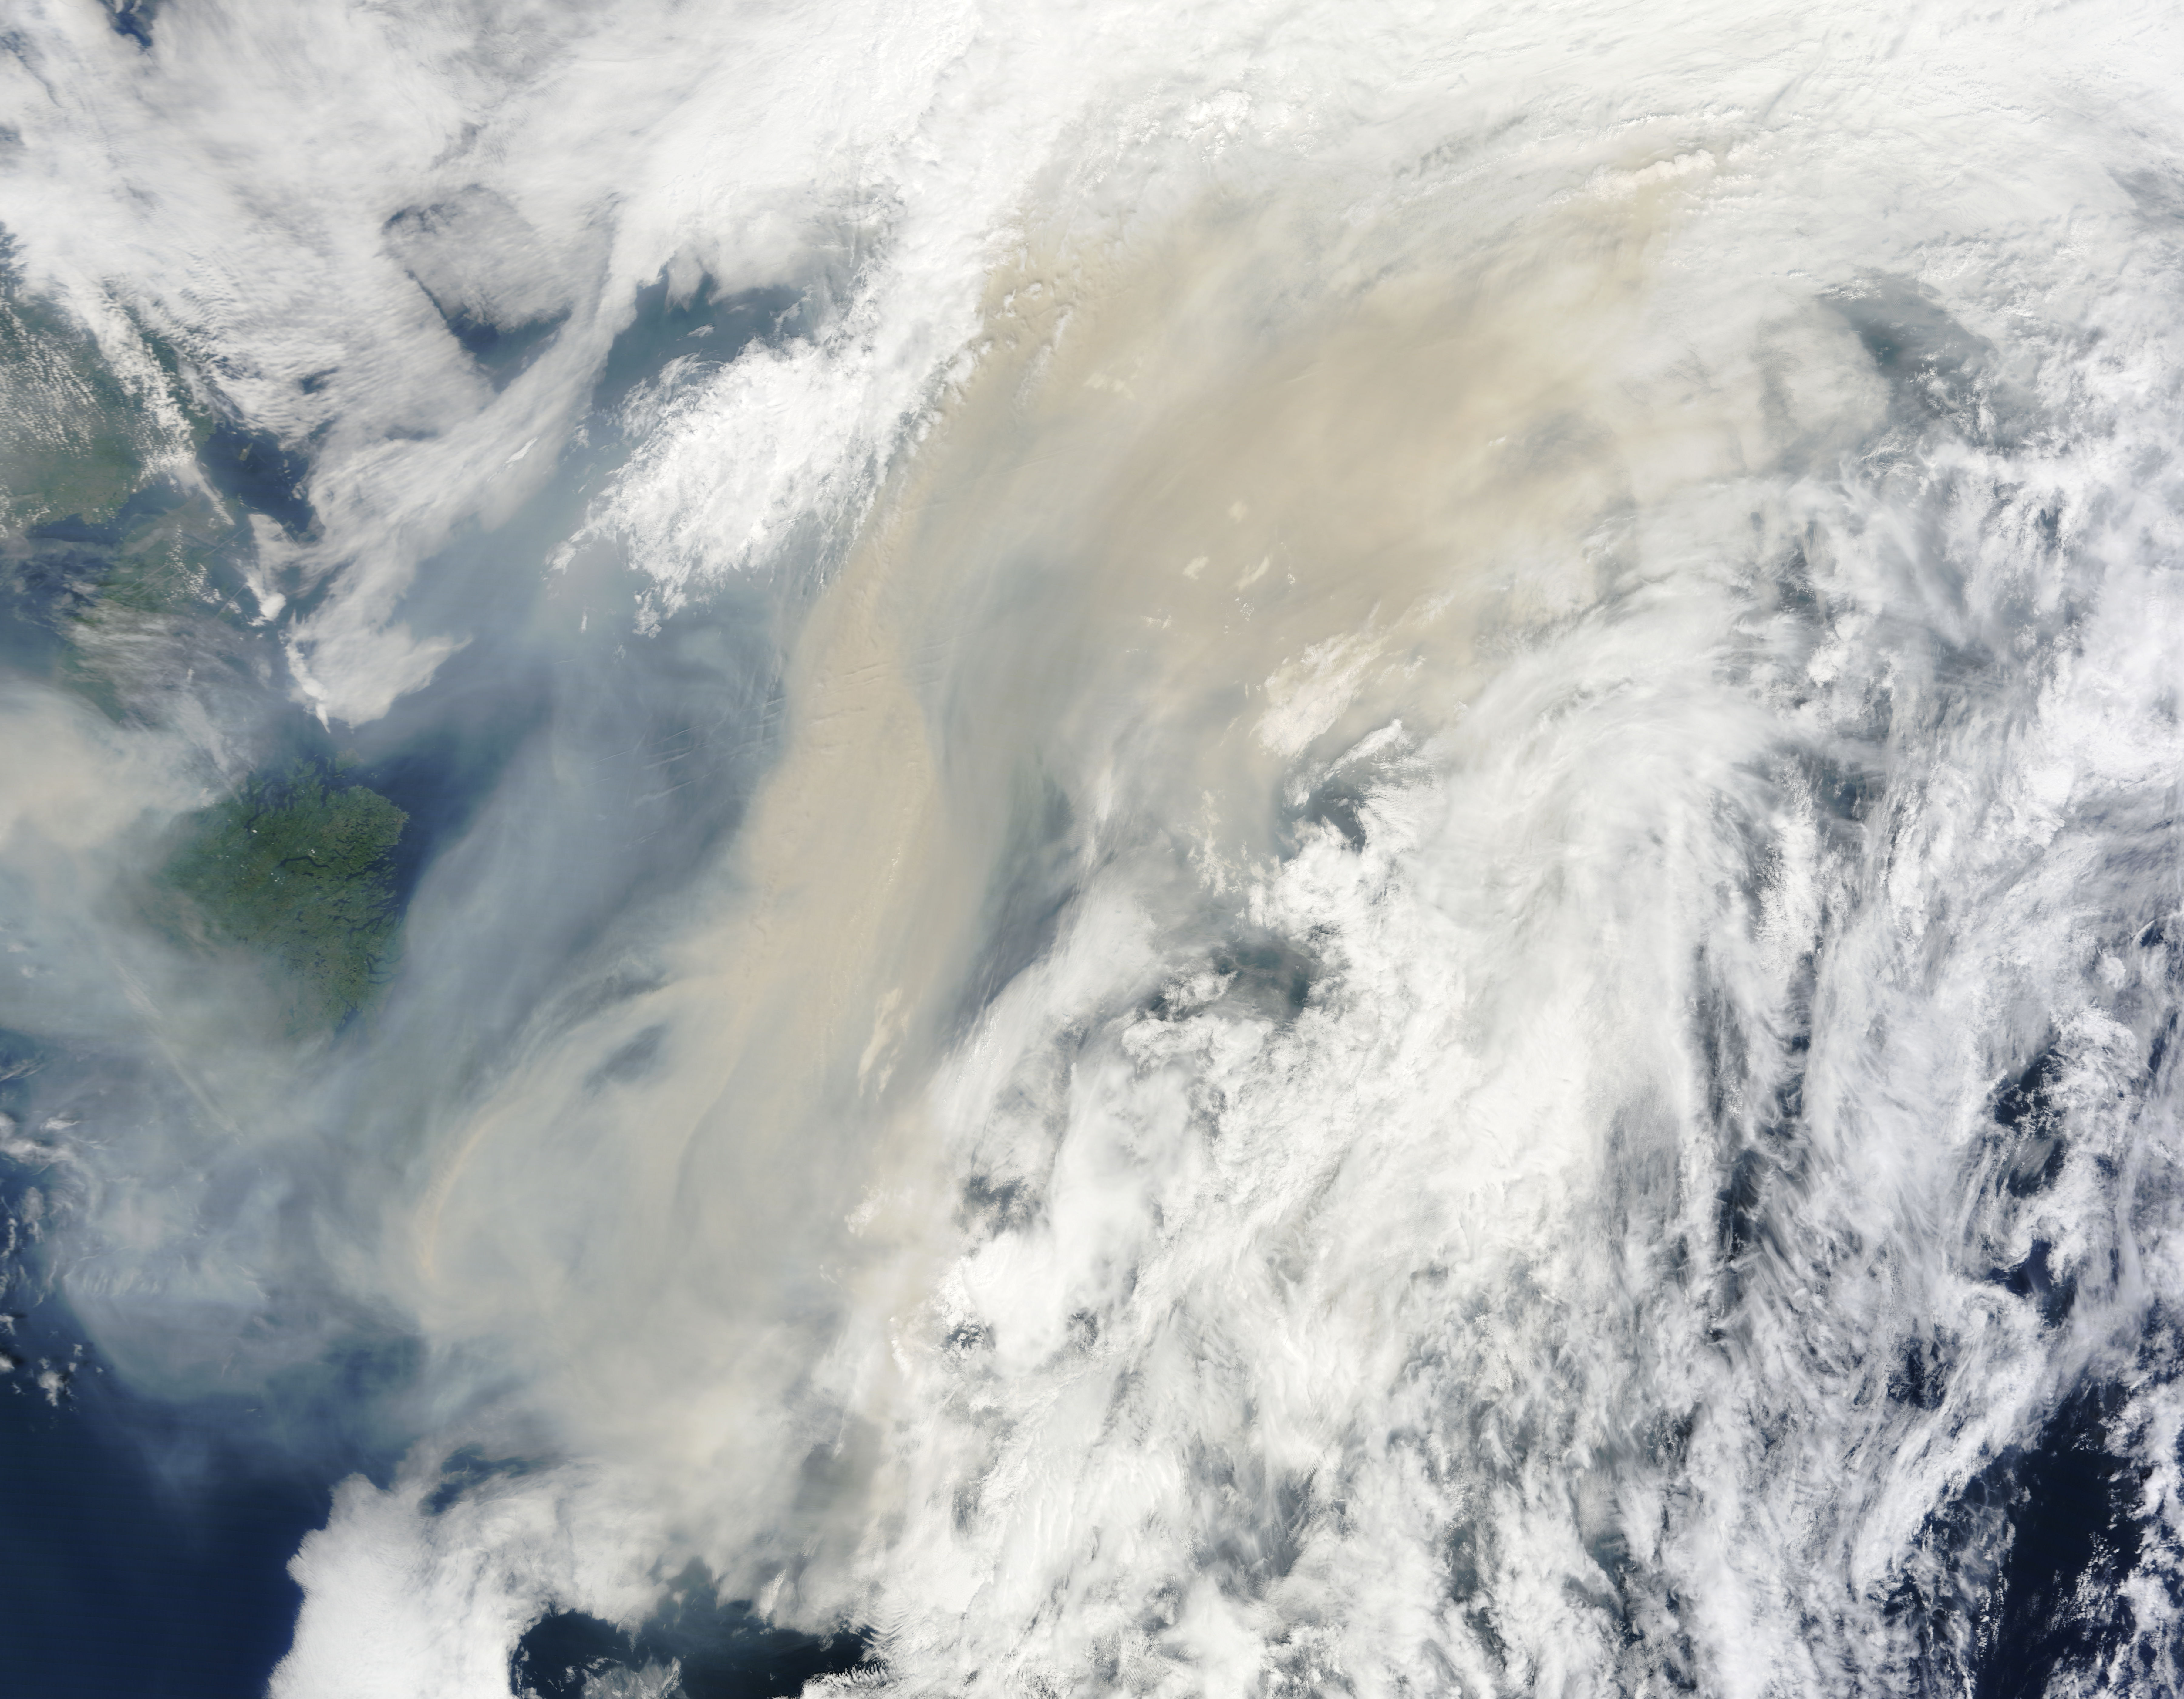

Smoke from Canadian fires over the Atlantic Ocean

Generally the old saying “where there is smoke, there is fire” rings true, but when thick, hot smoke rises high aloft into the atmosphere it may travel hundreds, sometimes thousands of kilometers away from the source. This was the case on July 6, 2013 when the Moderate Resolution Imaging Spectroradiometer (MODIS) instrument flying on NASA’s Terra satellite captured this true-color image of a thick river of smoke curling across the Atlantic Ocean. In the west of the image, the green land of Canada can be seen, most of which is covered by a thin gray haze. A thick veil of smoke obscures much of southern Canada, and this tan-gray veil blows to the east, then to the northeast. The color of the smoke appears both tan and gray, and is stretched into brush-stroke like curves across the ocean, which disappears from view under the smoke. The smoke filled plume is so high that it even hides the bright white clouds from view as it travels over them. Fires have been burning across Canada since early June, especially in Manitoba and Quebec. Rain in Quebec on July 5 helped diminish the fires in that location, although a severe fire was ignited when a freight train carrying oil derailed in the small, picturesque town of Lac-Megantic. This accident, which occurred on July 6, the same day this image was captured, killed at least 35 people and poured thick smoke into the skies.

Credit: NASA/GSFC/Jeff Schmaltz/MODIS Land Rapid Response Team